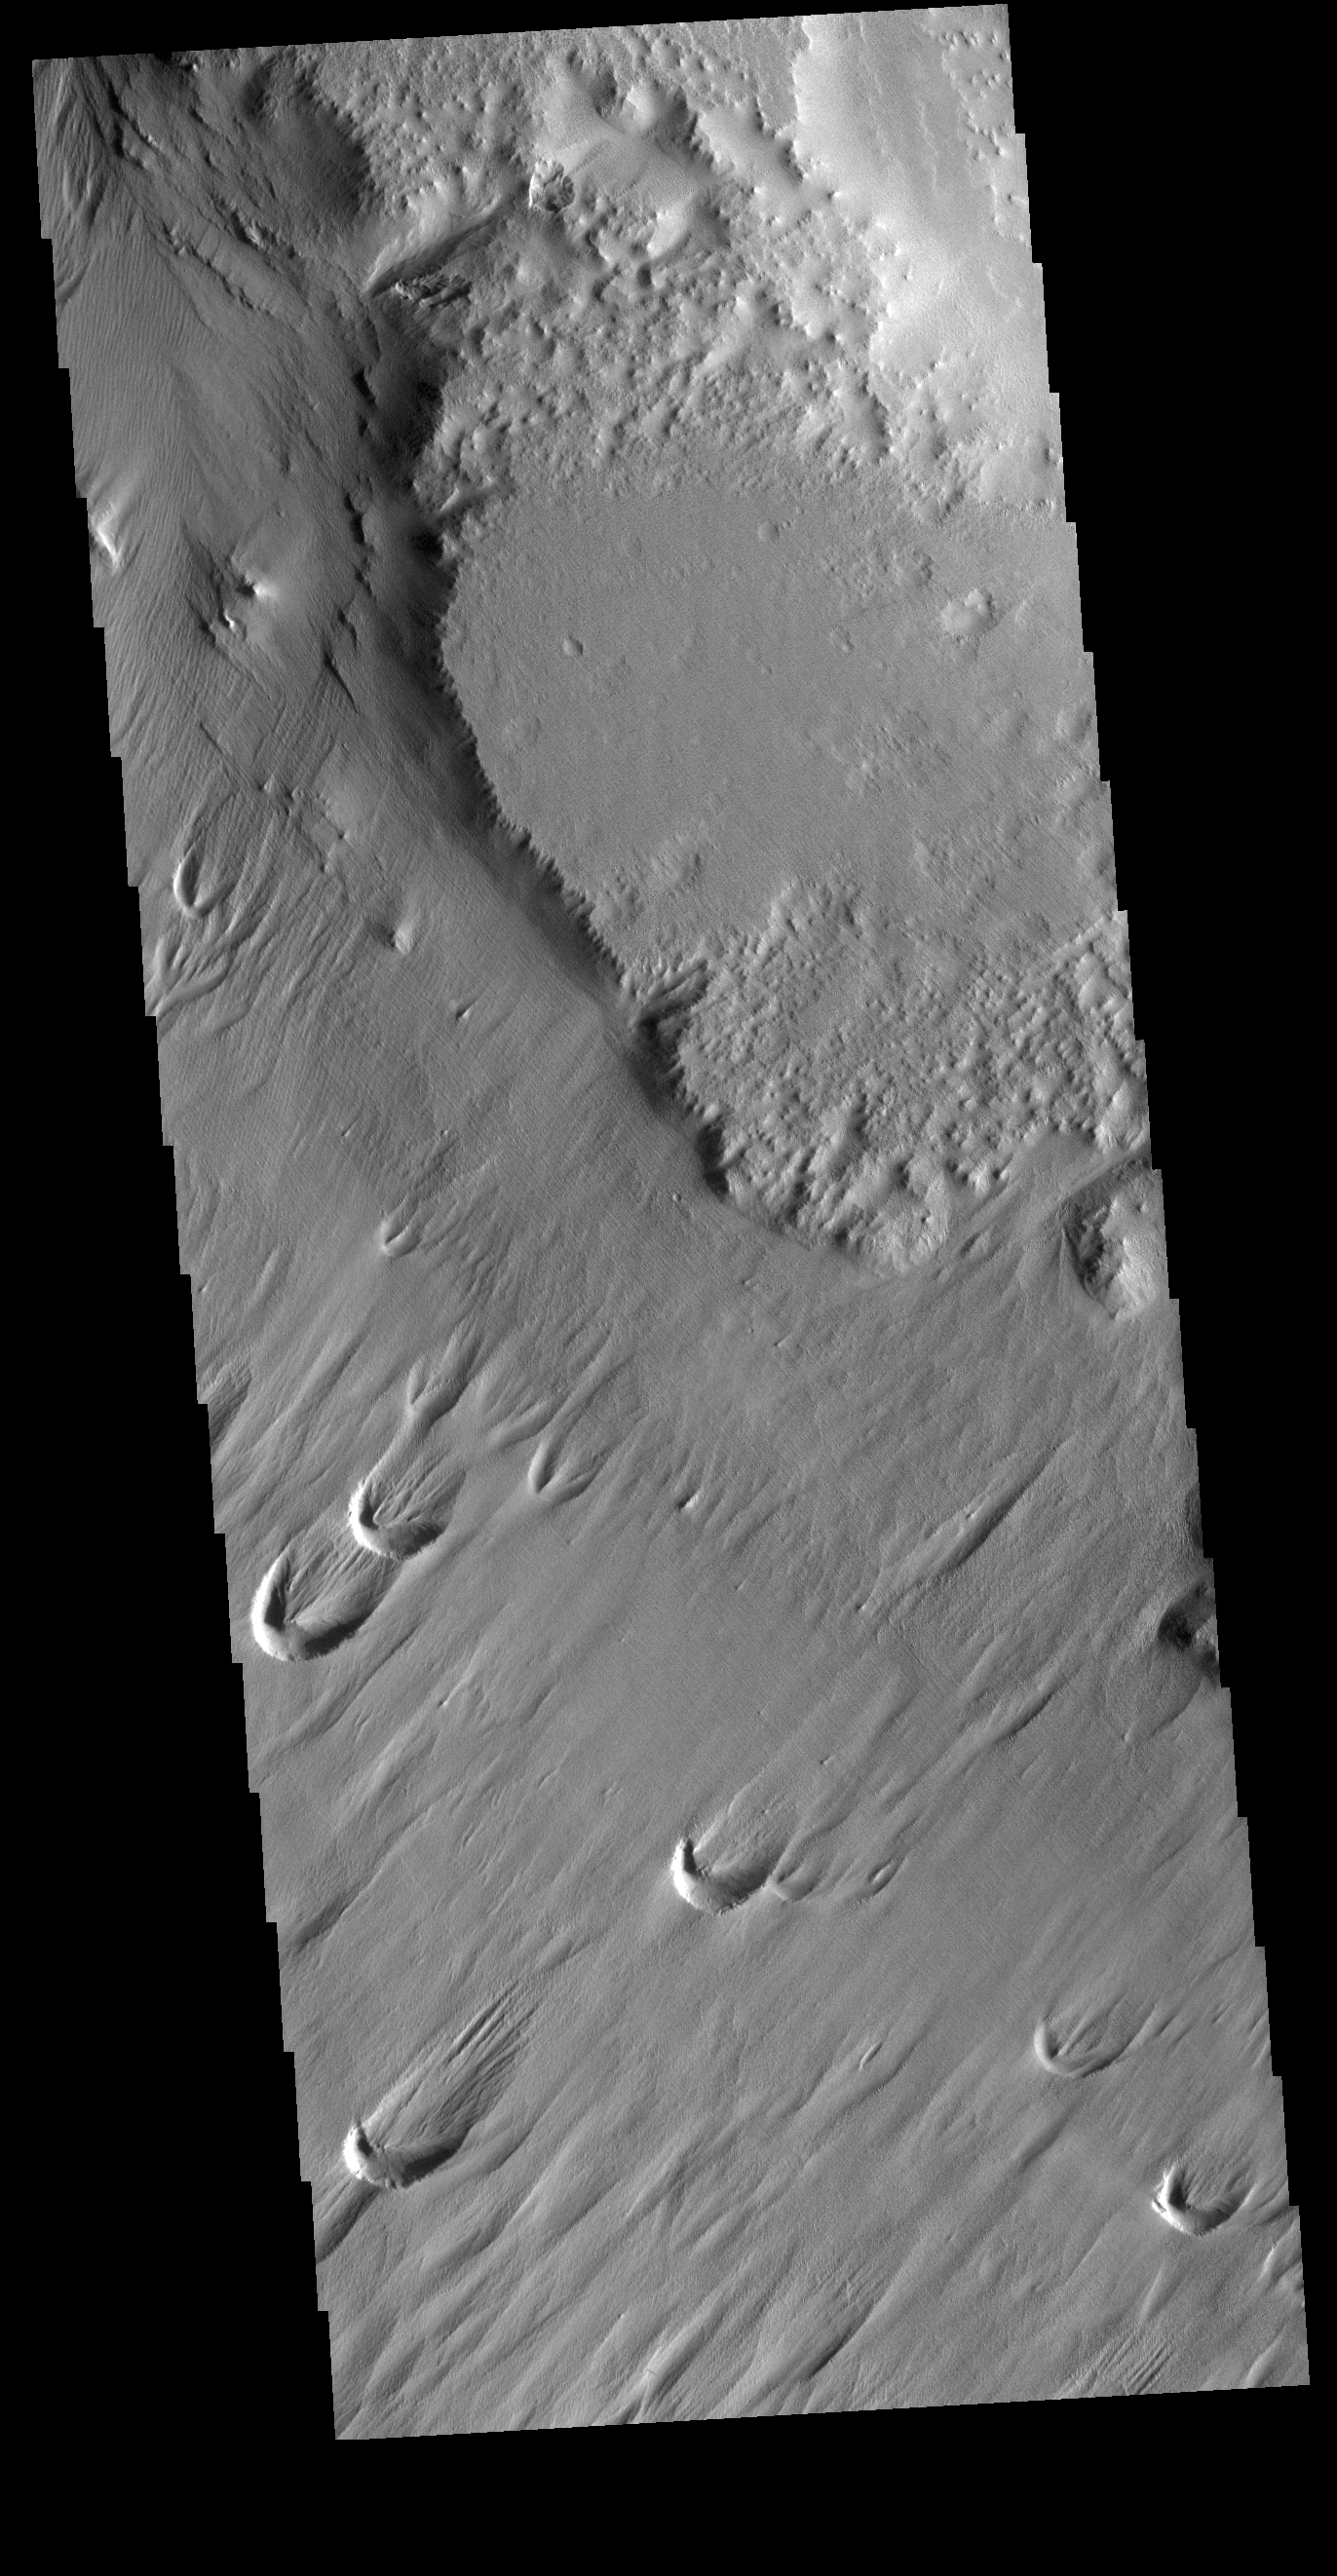

Eumenides Dorsum

Eumenides Dorsum is a large linear rise located in southern Amazonis Planitia. Erosion by wind action is prevalent in this region. The horseshoe shaped depressions, called blowouts, indicate the major wind direction in this region is from lower left to upper right.

Credit: NASA/JPL-Caltech/ASU